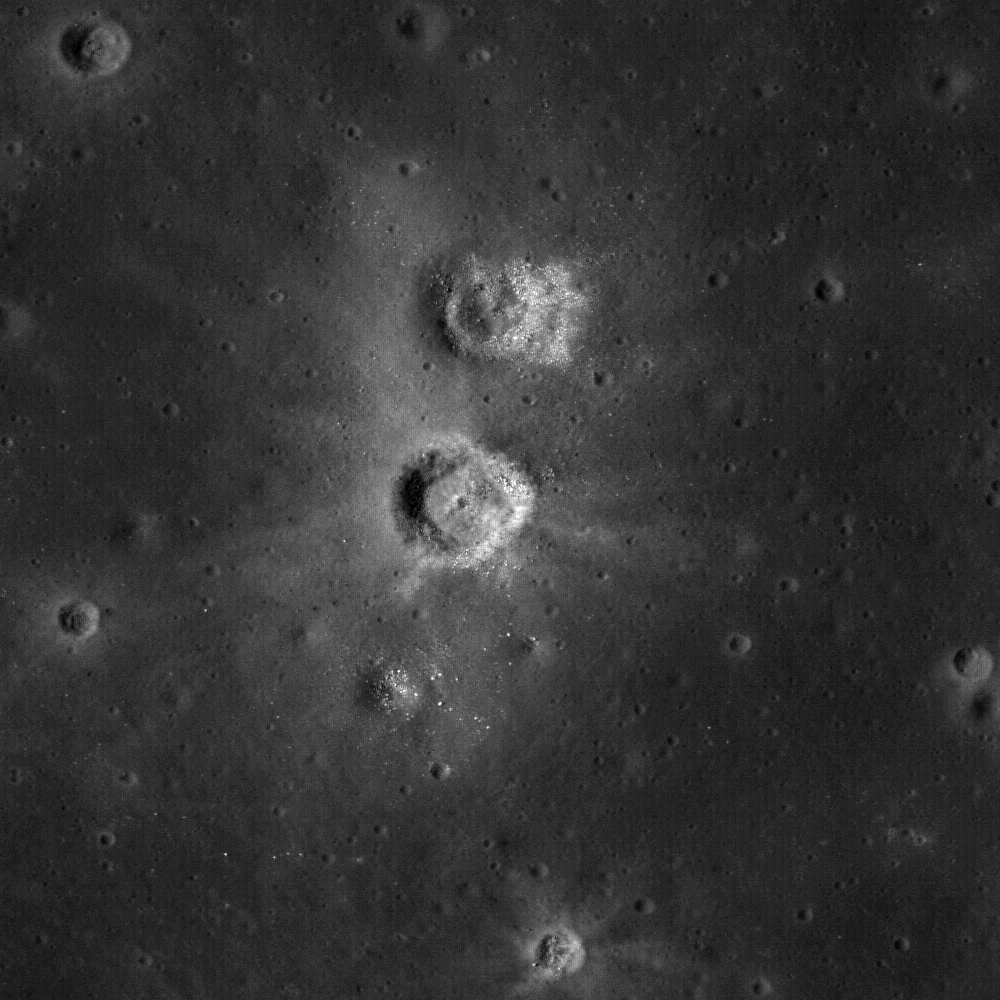

Each Crater Tells a Story

The unusual shapes of craters at the Flamsteed Constellation region of interest provide information about the thickness of the lunar regolith in this region. Image M111877836LE.

NASA’s Goddard Space Flight Center built and manages the mission for the Exploration Systems Mission Directorate at NASA Headquarters in Washington. The Lunar Reconnaissance Orbiter Camera was designed to acquire data for landing site certification and to conduct polar illumination studies and global mapping. Operated by Arizona State University, LROC consists of a pair of narrow-angle cameras (NAC) and a single wide-angle camera (WAC). The mission is expected to return over 70 terabytes of image data.

Credit: NASA/GSFC/Arizona State University